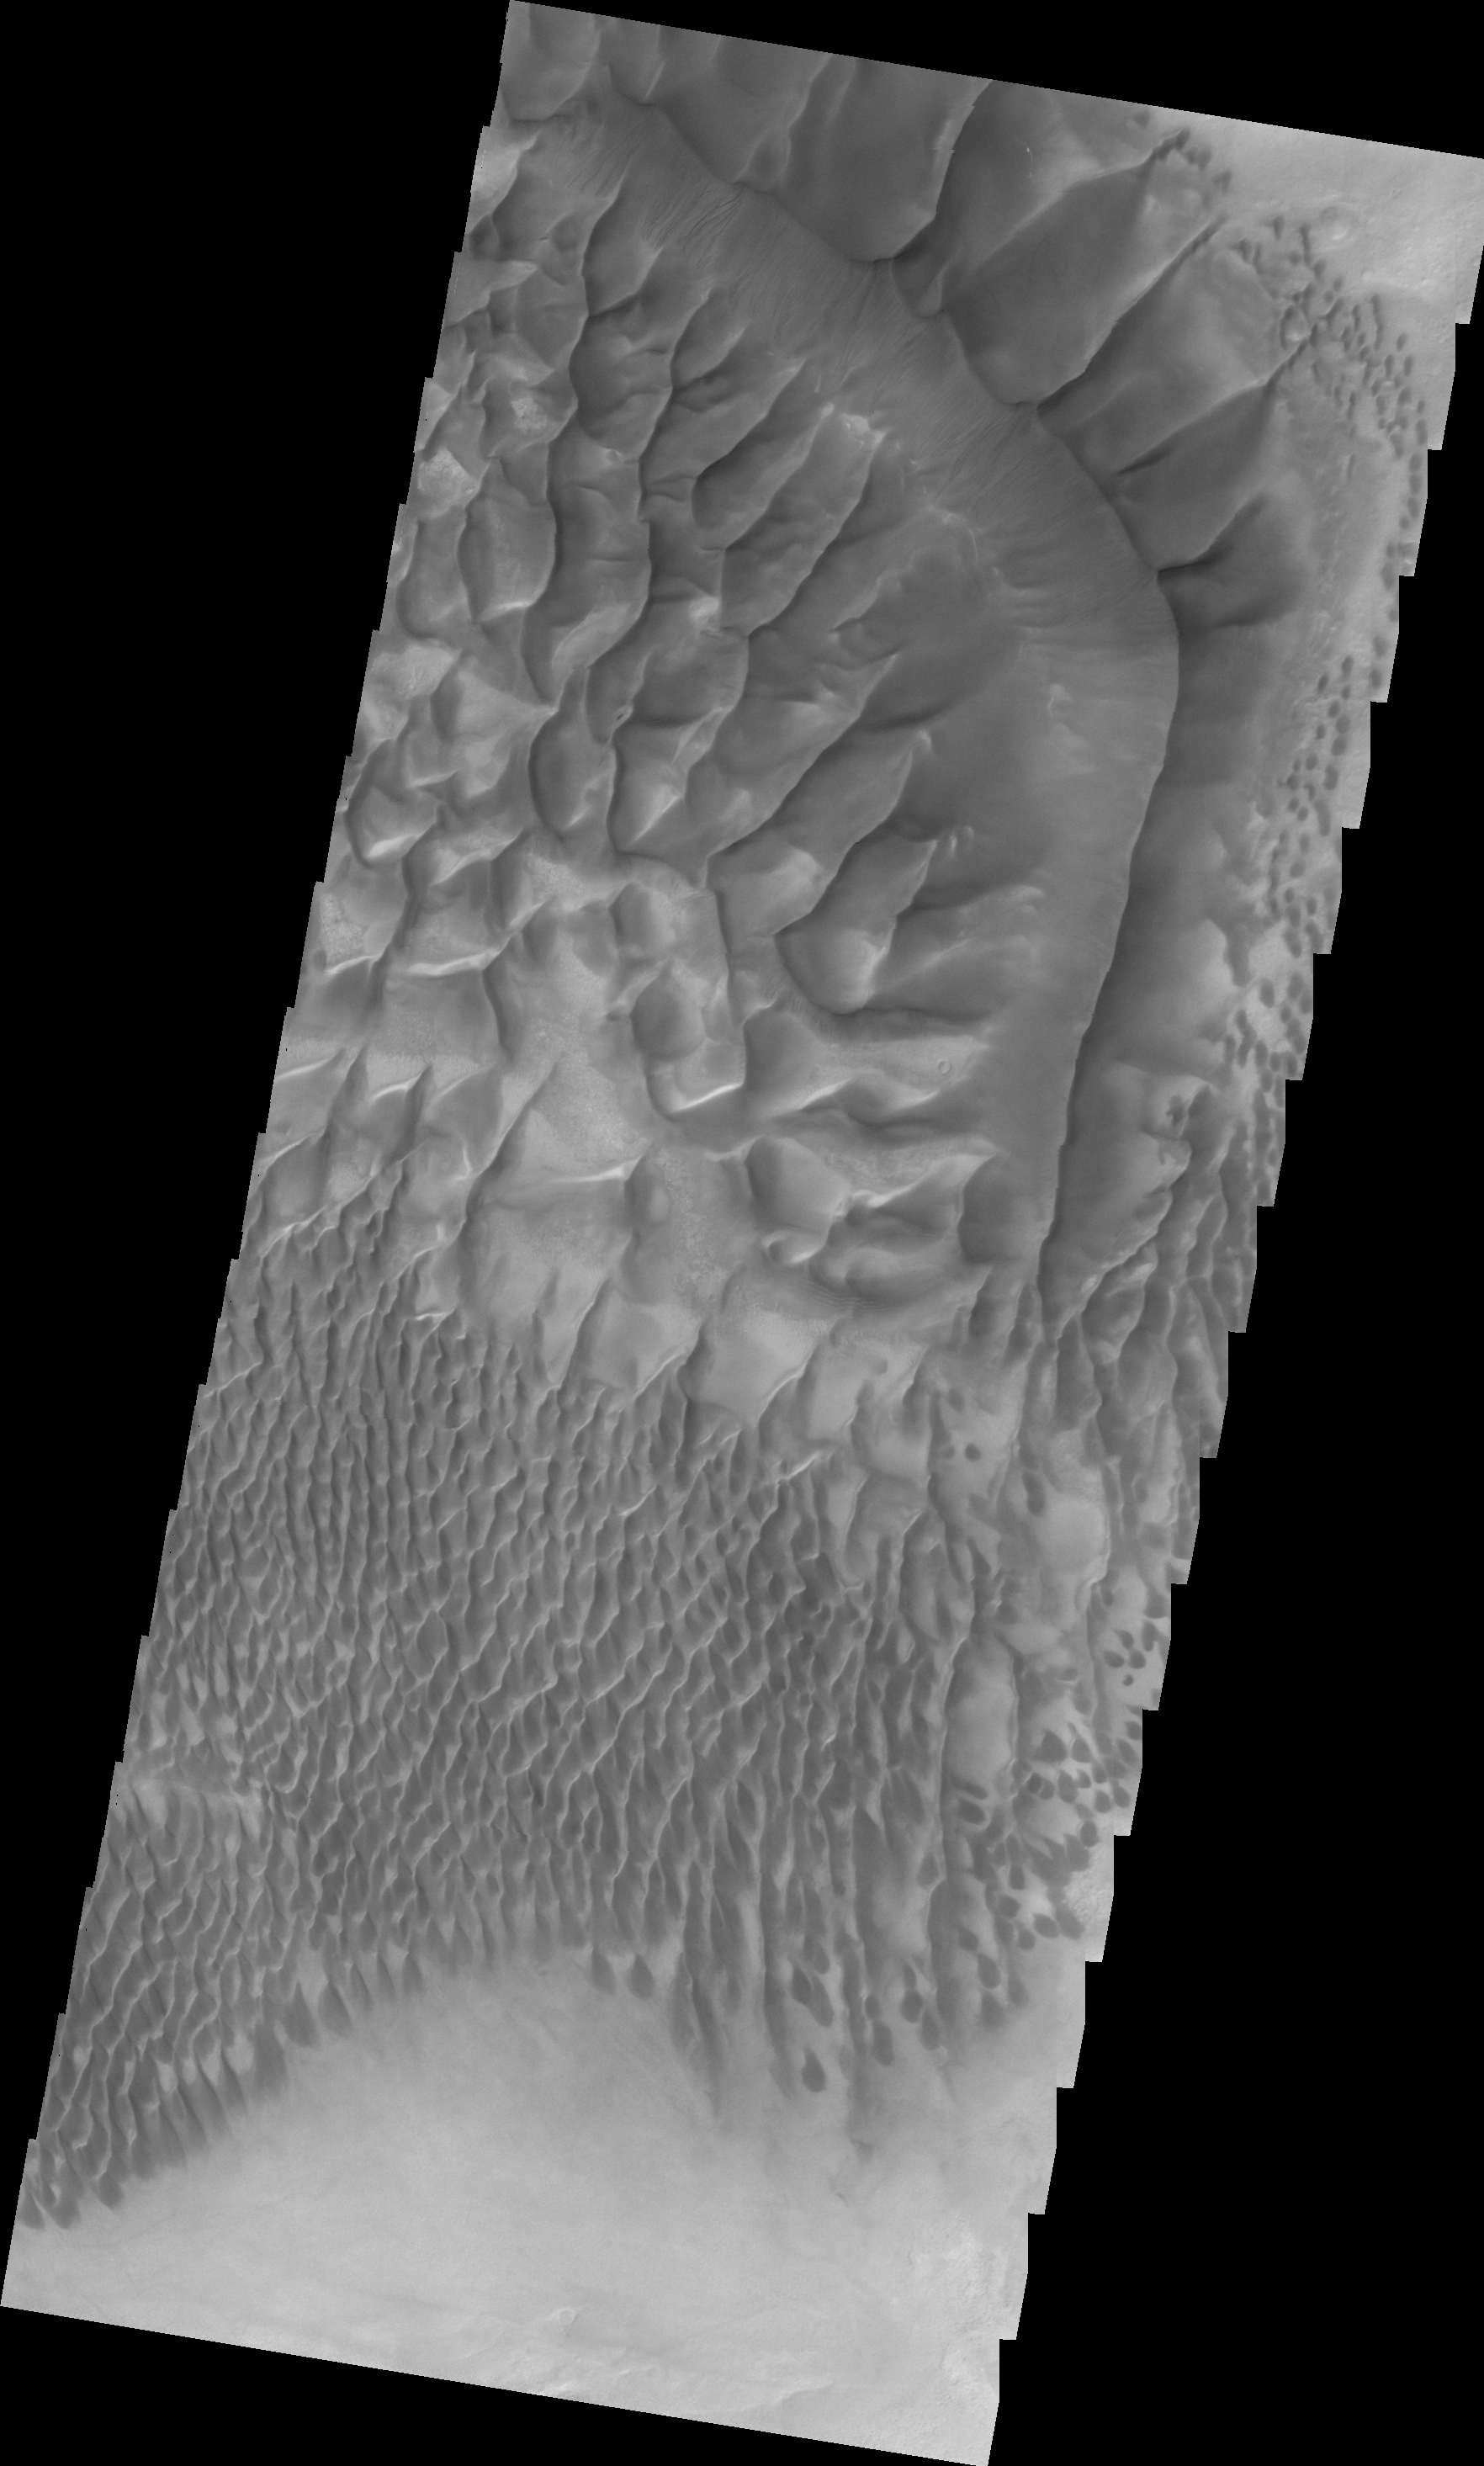

Investigating Mars: Russell Crater

This image shows the central part of the dune field on the floor of Russell Crater. Russell Crater is located in Noachis Terra. A spectacular dune ridge and other dune forms on the crater floor have caused extensive imaging.

The Odyssey spacecraft has spent over 15 years in orbit around Mars, circling the planet more than 69000 times. It holds the record for longest working spacecraft at Mars. THEMIS, the IR/VIS camera system, has collected data for the entire mission and provides images covering all seasons and lighting conditions. Over the years many features of interest have received repeated imaging, building up a suite of images covering the entire feature. From the deepest chasma to the tallest volcano, individual dunes inside craters and dune fields that encircle the north pole, channels carved by water and lava, and a variety of other feature, THEMIS has imaged them all. For the next several months the image of the day will focus on the Tharsis volcanoes, the various chasmata of Valles Marineris, and the major dunes fields. We hope you enjoy these images!

Credit: NASA/JPL-Caltech/ASU